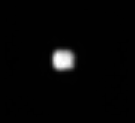

Helene from Afar

Saturn’s moons Helene and tiny Polydeuces (not seen here) are Trojan moons of Dione, orbiting about 60 degrees ahead of and behind, the much larger moon. Trojan moons are found near gravitationally stable points ahead or behind a larger moon. Polydeuces (or S/2004 S5) was discovered by the Cassini imaging team. Helene is 32 kilometers (20 miles) across, while Dione is 1,118 kilometers (695 miles) across.

Tethys also has two of its own Trojan moons.

The image was taken in visible light with the Cassini spacecraft narrow-angle camera on May 20, 2005, at a distance of approximately 760,000 kilometers (472,000 miles) from Helene. The image scale is 5 kilometers (3 miles) per pixel. This view of Helene has been magnified by a factor of three and sharpened to aid visibility.

The Cassini-Huygens mission is a cooperative project of NASA, the European Space Agency and the Italian Space Agency. The Jet Propulsion Laboratory, a division of the California Institute of Technology in Pasadena, manages the mission for NASA’s Science Mission Directorate, Washington, D.C. The Cassini orbiter and its two onboard cameras were designed, developed and assembled at JPL. The imaging team is based at the Space Science Institute, Boulder, Colo.

Credit: NASA/JPL/Space Science Institute